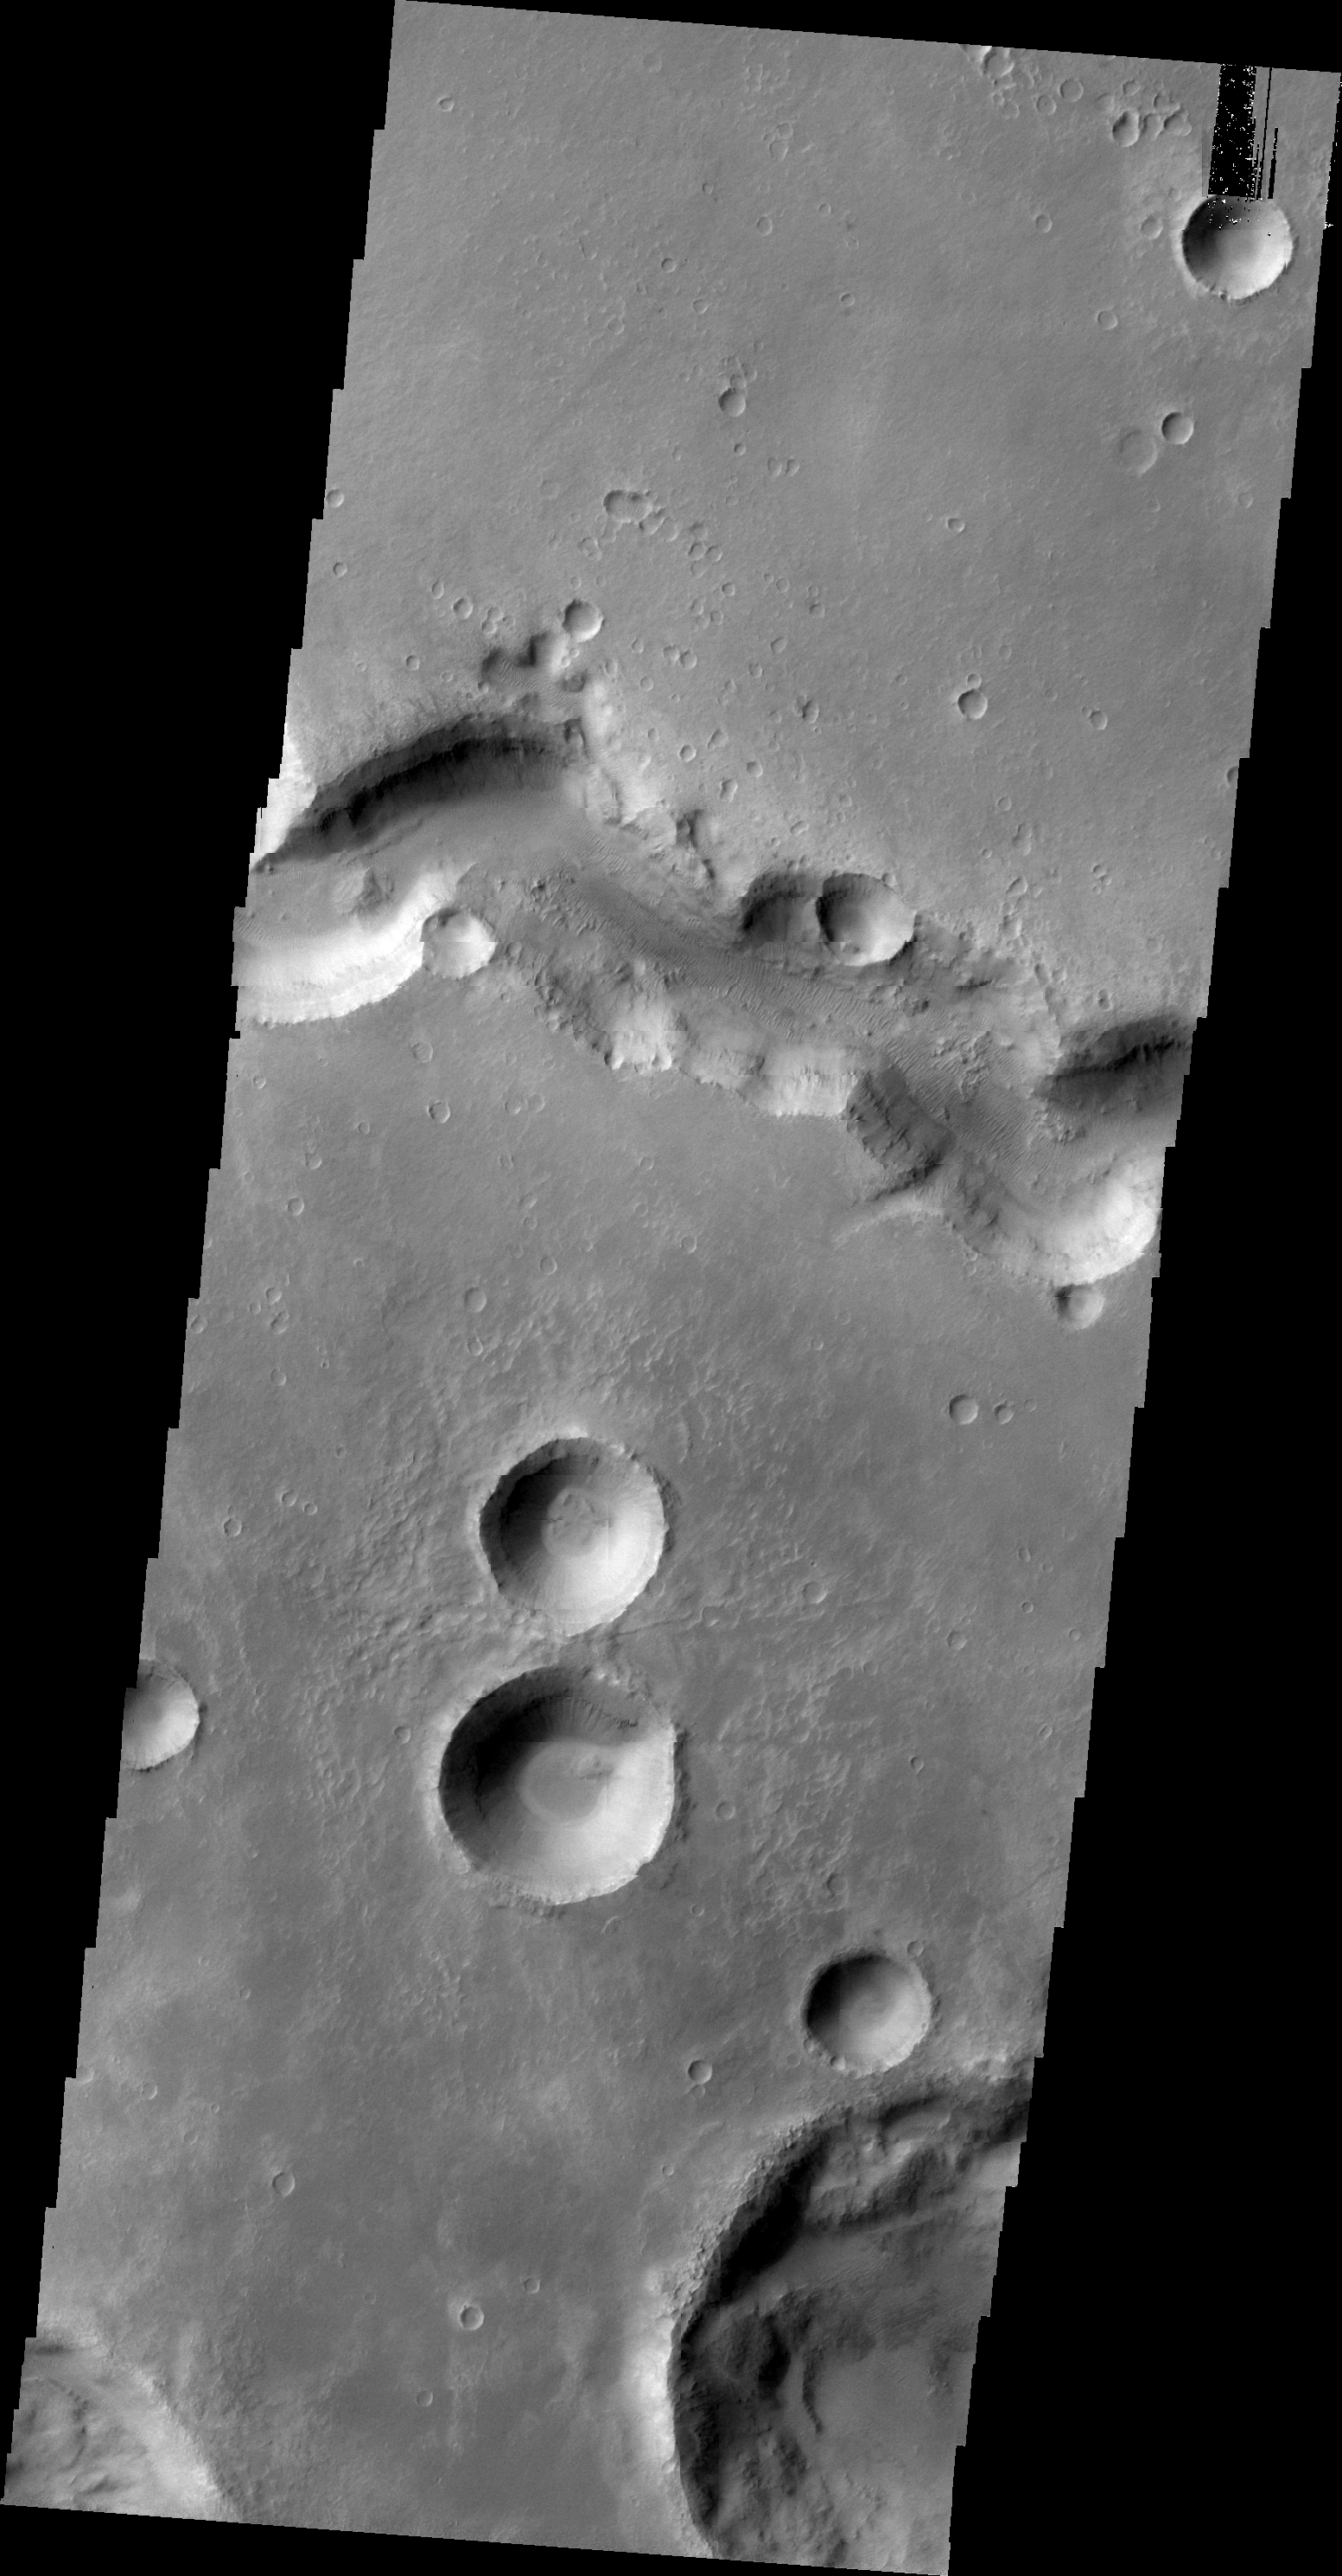

Nirgal Vallis

This VIS image shows a small section of Nirgal Vallis.

Image information: VIS instrument. Latitude -28.2N, Longitude 319.9E. 20 meter/pixel resolution.

Please see the THEMIS Data Citation Note for details on crediting THEMIS images.

Note: this THEMIS visual image has not been radiometrically nor geometrically calibrated for this preliminary release. An empirical correction has been performed to remove instrumental effects. A linear shift has been applied in the cross-track and down-track direction to approximate spacecraft and planetary motion. Fully calibrated and geometrically projected images will be released through the Planetary Data System in accordance with Project policies at a later time.

NASA’s Jet Propulsion Laboratory manages the 2001 Mars Odyssey mission for NASA’s Office of Space Science, Washington, D.C. The Thermal Emission Imaging System (THEMIS) was developed by Arizona State University, Tempe, in collaboration with Raytheon Santa Barbara Remote Sensing. The THEMIS investigation is led by Dr. Philip Christensen at Arizona State University. Lockheed Martin Astronautics, Denver, is the prime contractor for the Odyssey project, and developed and built the orbiter. Mission operations are conducted jointly from Lockheed Martin and from JPL, a division of the California Institute of Technology in Pasadena.

Credit: NASA/JPL/ASU